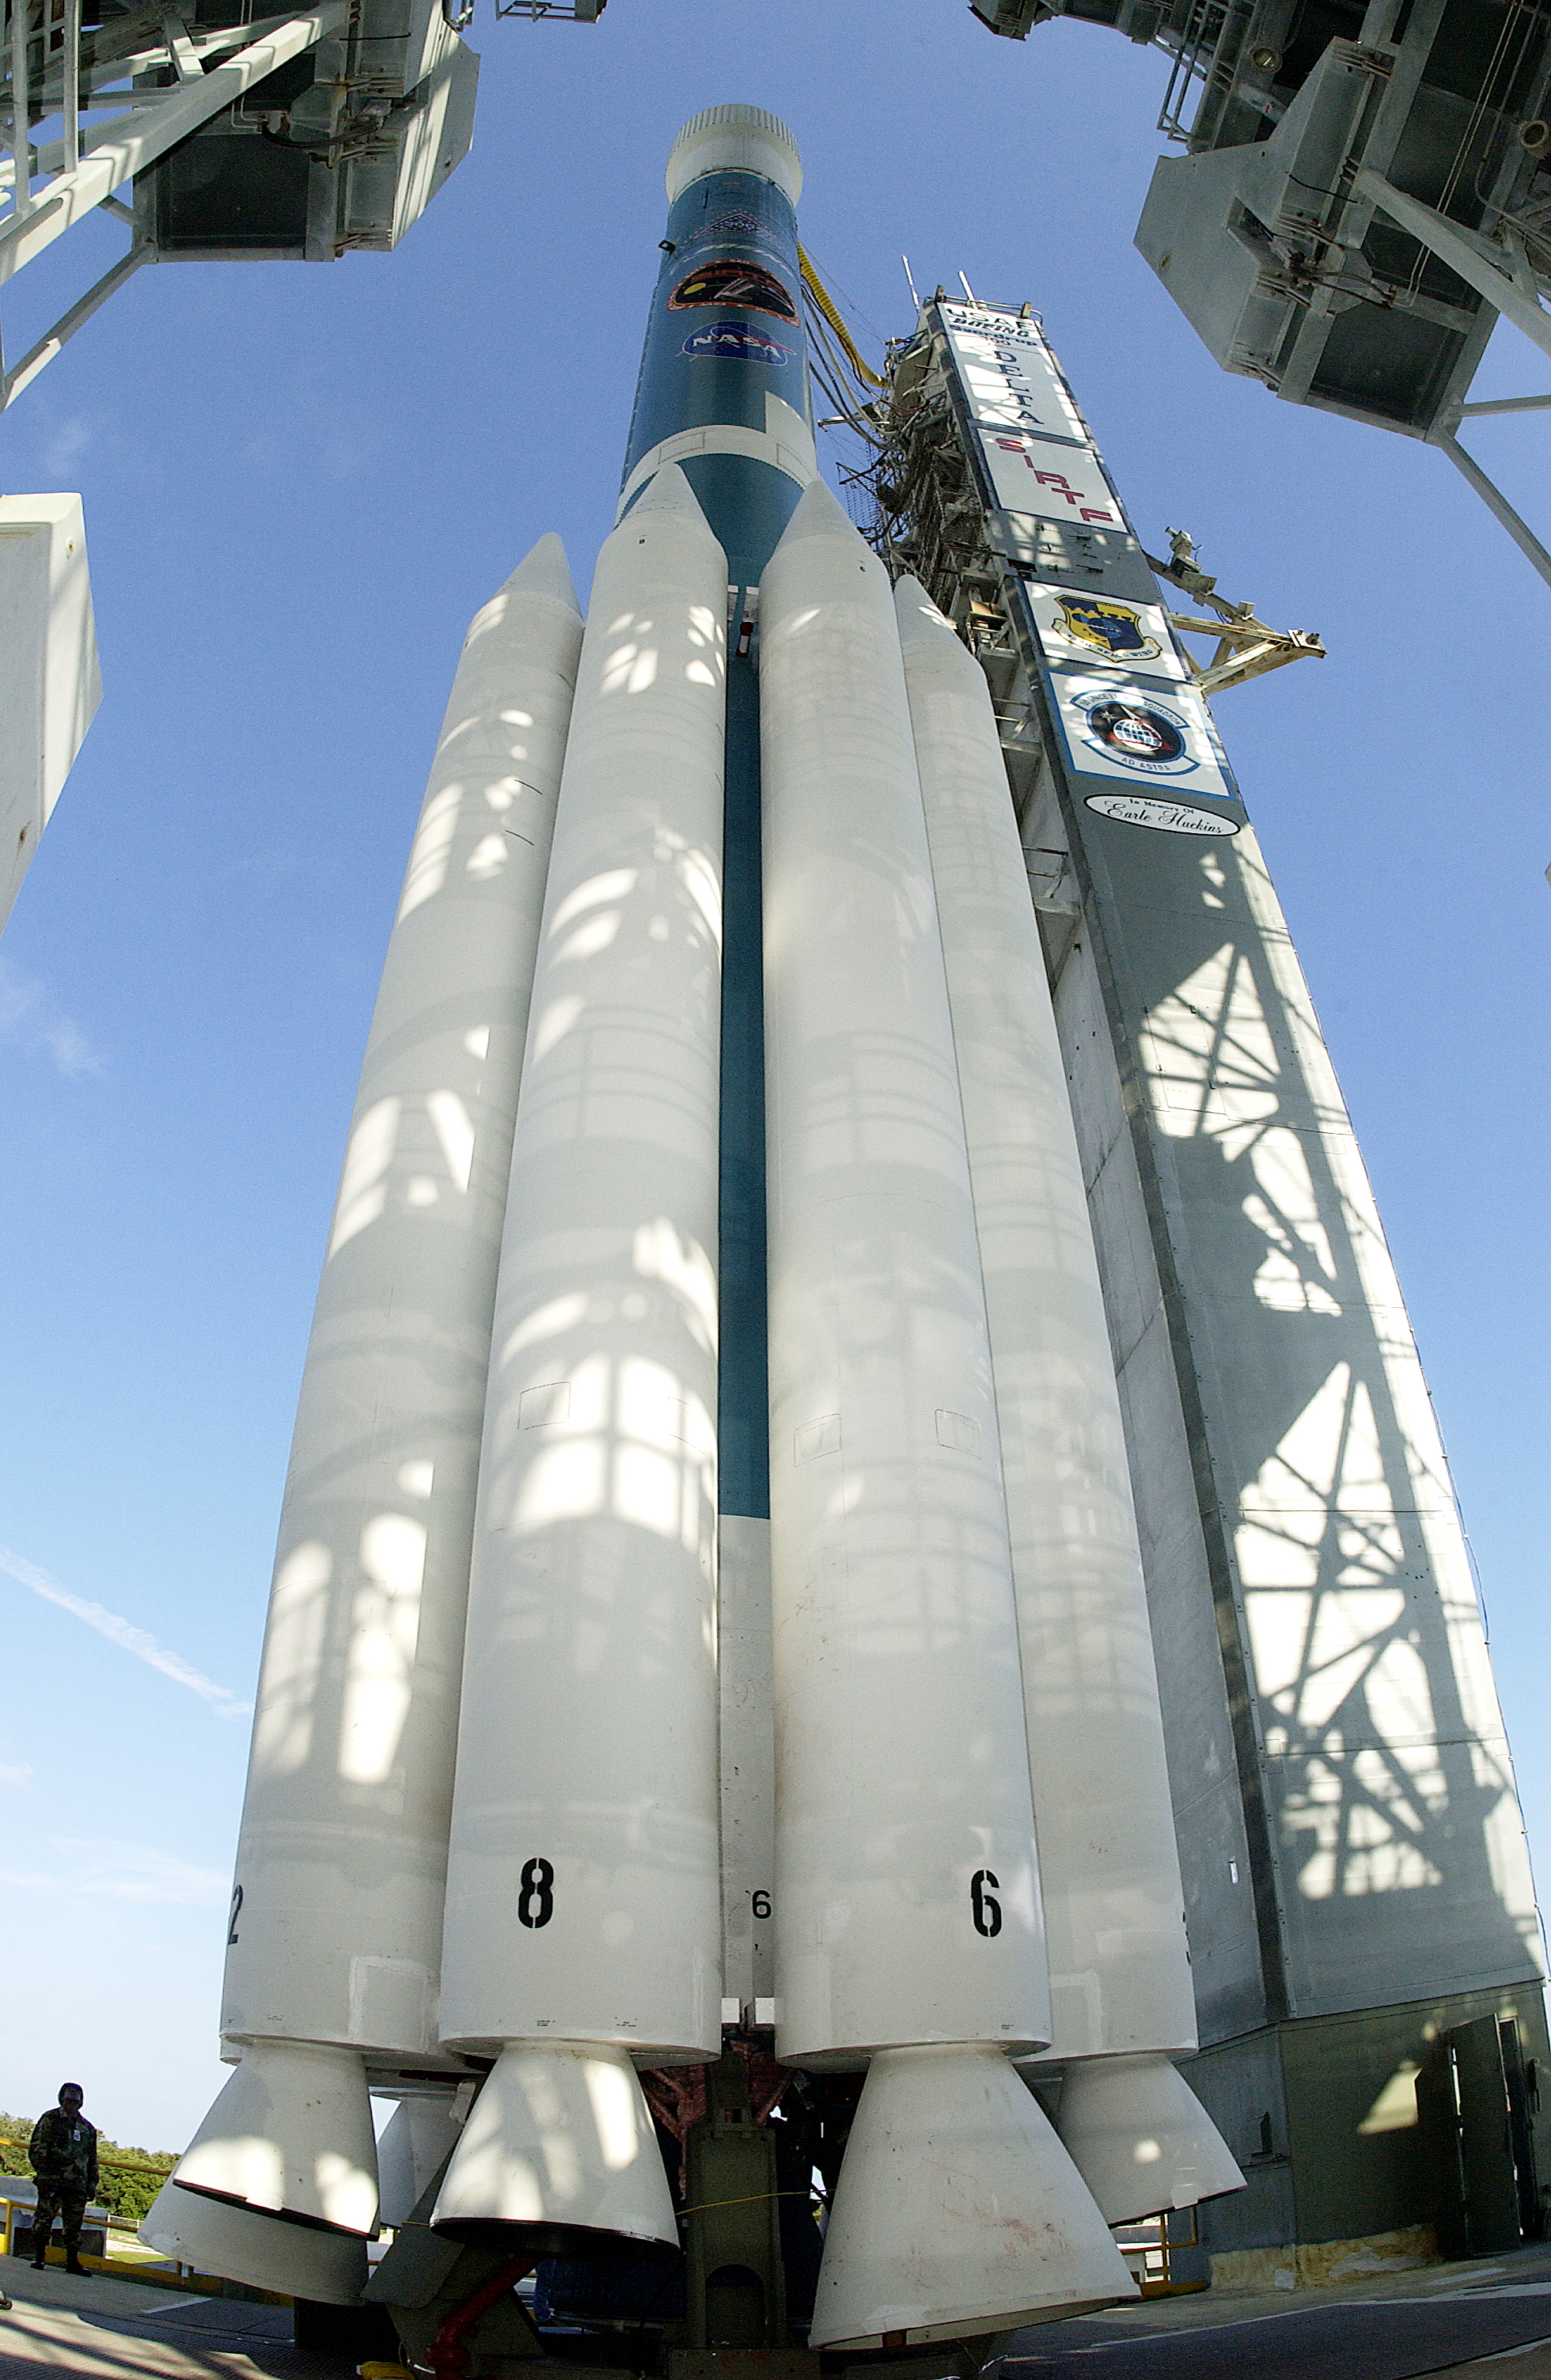

Spitzer's Rocket

The rocked that launched the Spitzer Space Telescope, seen here on August 24, 2003, the day before the launch.

Credit: NASA/KSC